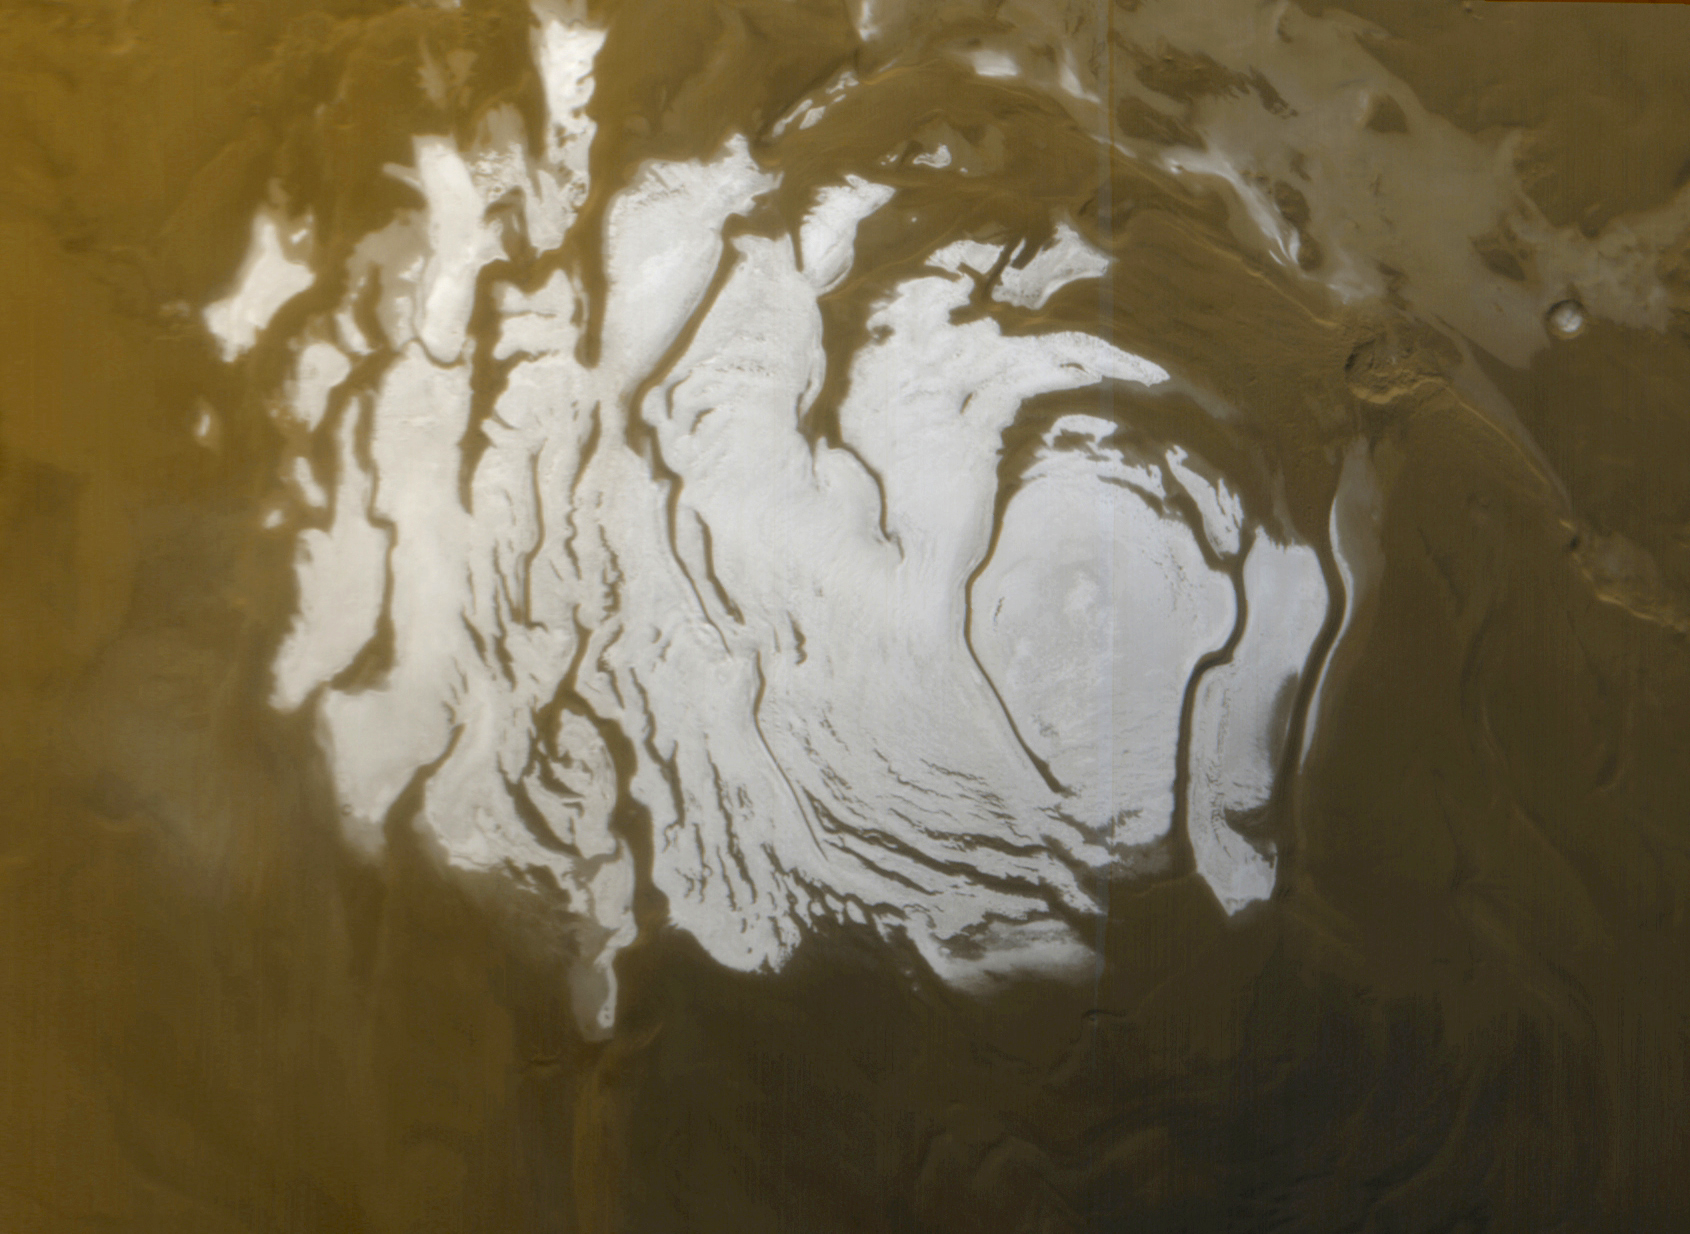

South Polar Cap, Summer 2000

This is the south polar cap of Mars as it appeared to the Mars Global Surveyor (MGS) Mars Orbiter Camera (MOC) on April 17, 2000. In winter and early spring, this entire scene would be covered by frost. In summer, the cap shrinks to its minimum size, as shown here. Even though it is summer, observations made by the Viking orbiters in the 1970s showed that the south polar cap remains cold enough that the polar frost (seen here as white) consists of carbon dioxide. Carbon dioxide freezes at temperatures around -125° C (-193° F). Mid-summer afternoon sunlight illuminates this scene from the upper left from about 11.2° above the horizon. Soon the cap will experience sunsets; by June 2000, this pole will be in autumn, and the area covered by frost will begin to grow. Winter will return to the south polar region in December 2000. The polar cap from left to right is about 420 km (260 mi) across.

Credit: NASA/JPL/MSSS